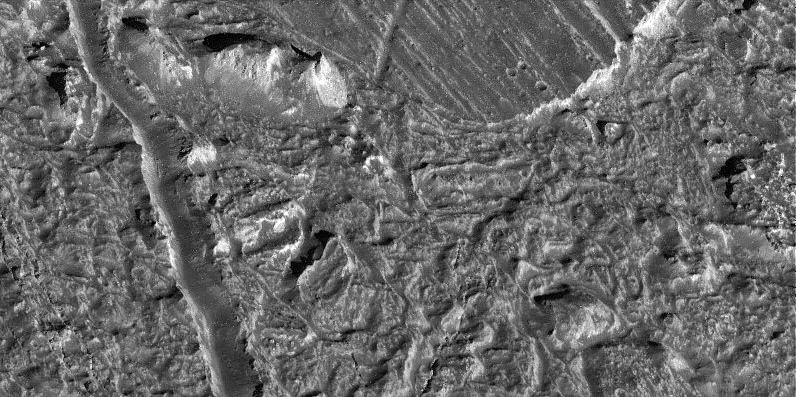

Chaotic Terrain on Europa in Very High Resolution

This view of the Conamara Chaos region on Jupiter’s moon Europa taken by NASA’s Galileo spacecraft shows an area where the icy surface has been broken into many separate plates that have moved laterally and rotated. These plates are surrounded by a topographically lower matrix. This matrix material may have been emplaced as water, slush, or warm flowing ice, which rose up from below the surface. One of the plates is seen as a flat, lineated area in the upper portion of the image. Below this plate, a tall twin-peaked mountain of ice rises from the matrix to a height of more than 250 meters (800 feet). The matrix in this area appears to consist of a jumble of many different sized chunks of ice. Though the matrix may have consisted of a loose jumble of ice blocks while it was forming, the large fracture running vertically along the left side of the image shows that the matrix later became a hardened crust, and is frozen today. The Brooklyn Bridge in New York City would be just large enough to span this fracture.

North is to the top right of the picture, and the sun illuminates the surface from the east. This image, centered at approximately 8 degrees north latitude and 274 degrees west longitude, covers an area approximately 4 kilometers by 7 kilometers (2.5 miles by 4 miles). The resolution is 9 meters (30 feet) per picture element. This image was taken on December 16, 1997 at a range of 900 kilometers (540 miles) by Galileo’s solid state imaging system.

The Jet Propulsion Laboratory, Pasadena, CA manages the Galileo mission for NASA’s Office of Space Science, Washington, DC. JPL is an operating division of California Institute of Technology (Caltech).

This image and other images and data received from Galileo are posted on the World Wide Web, on the Galileo mission home page at URL http://www.jpl.nasa.gov/ galileo.

Credit: NASA/JPL